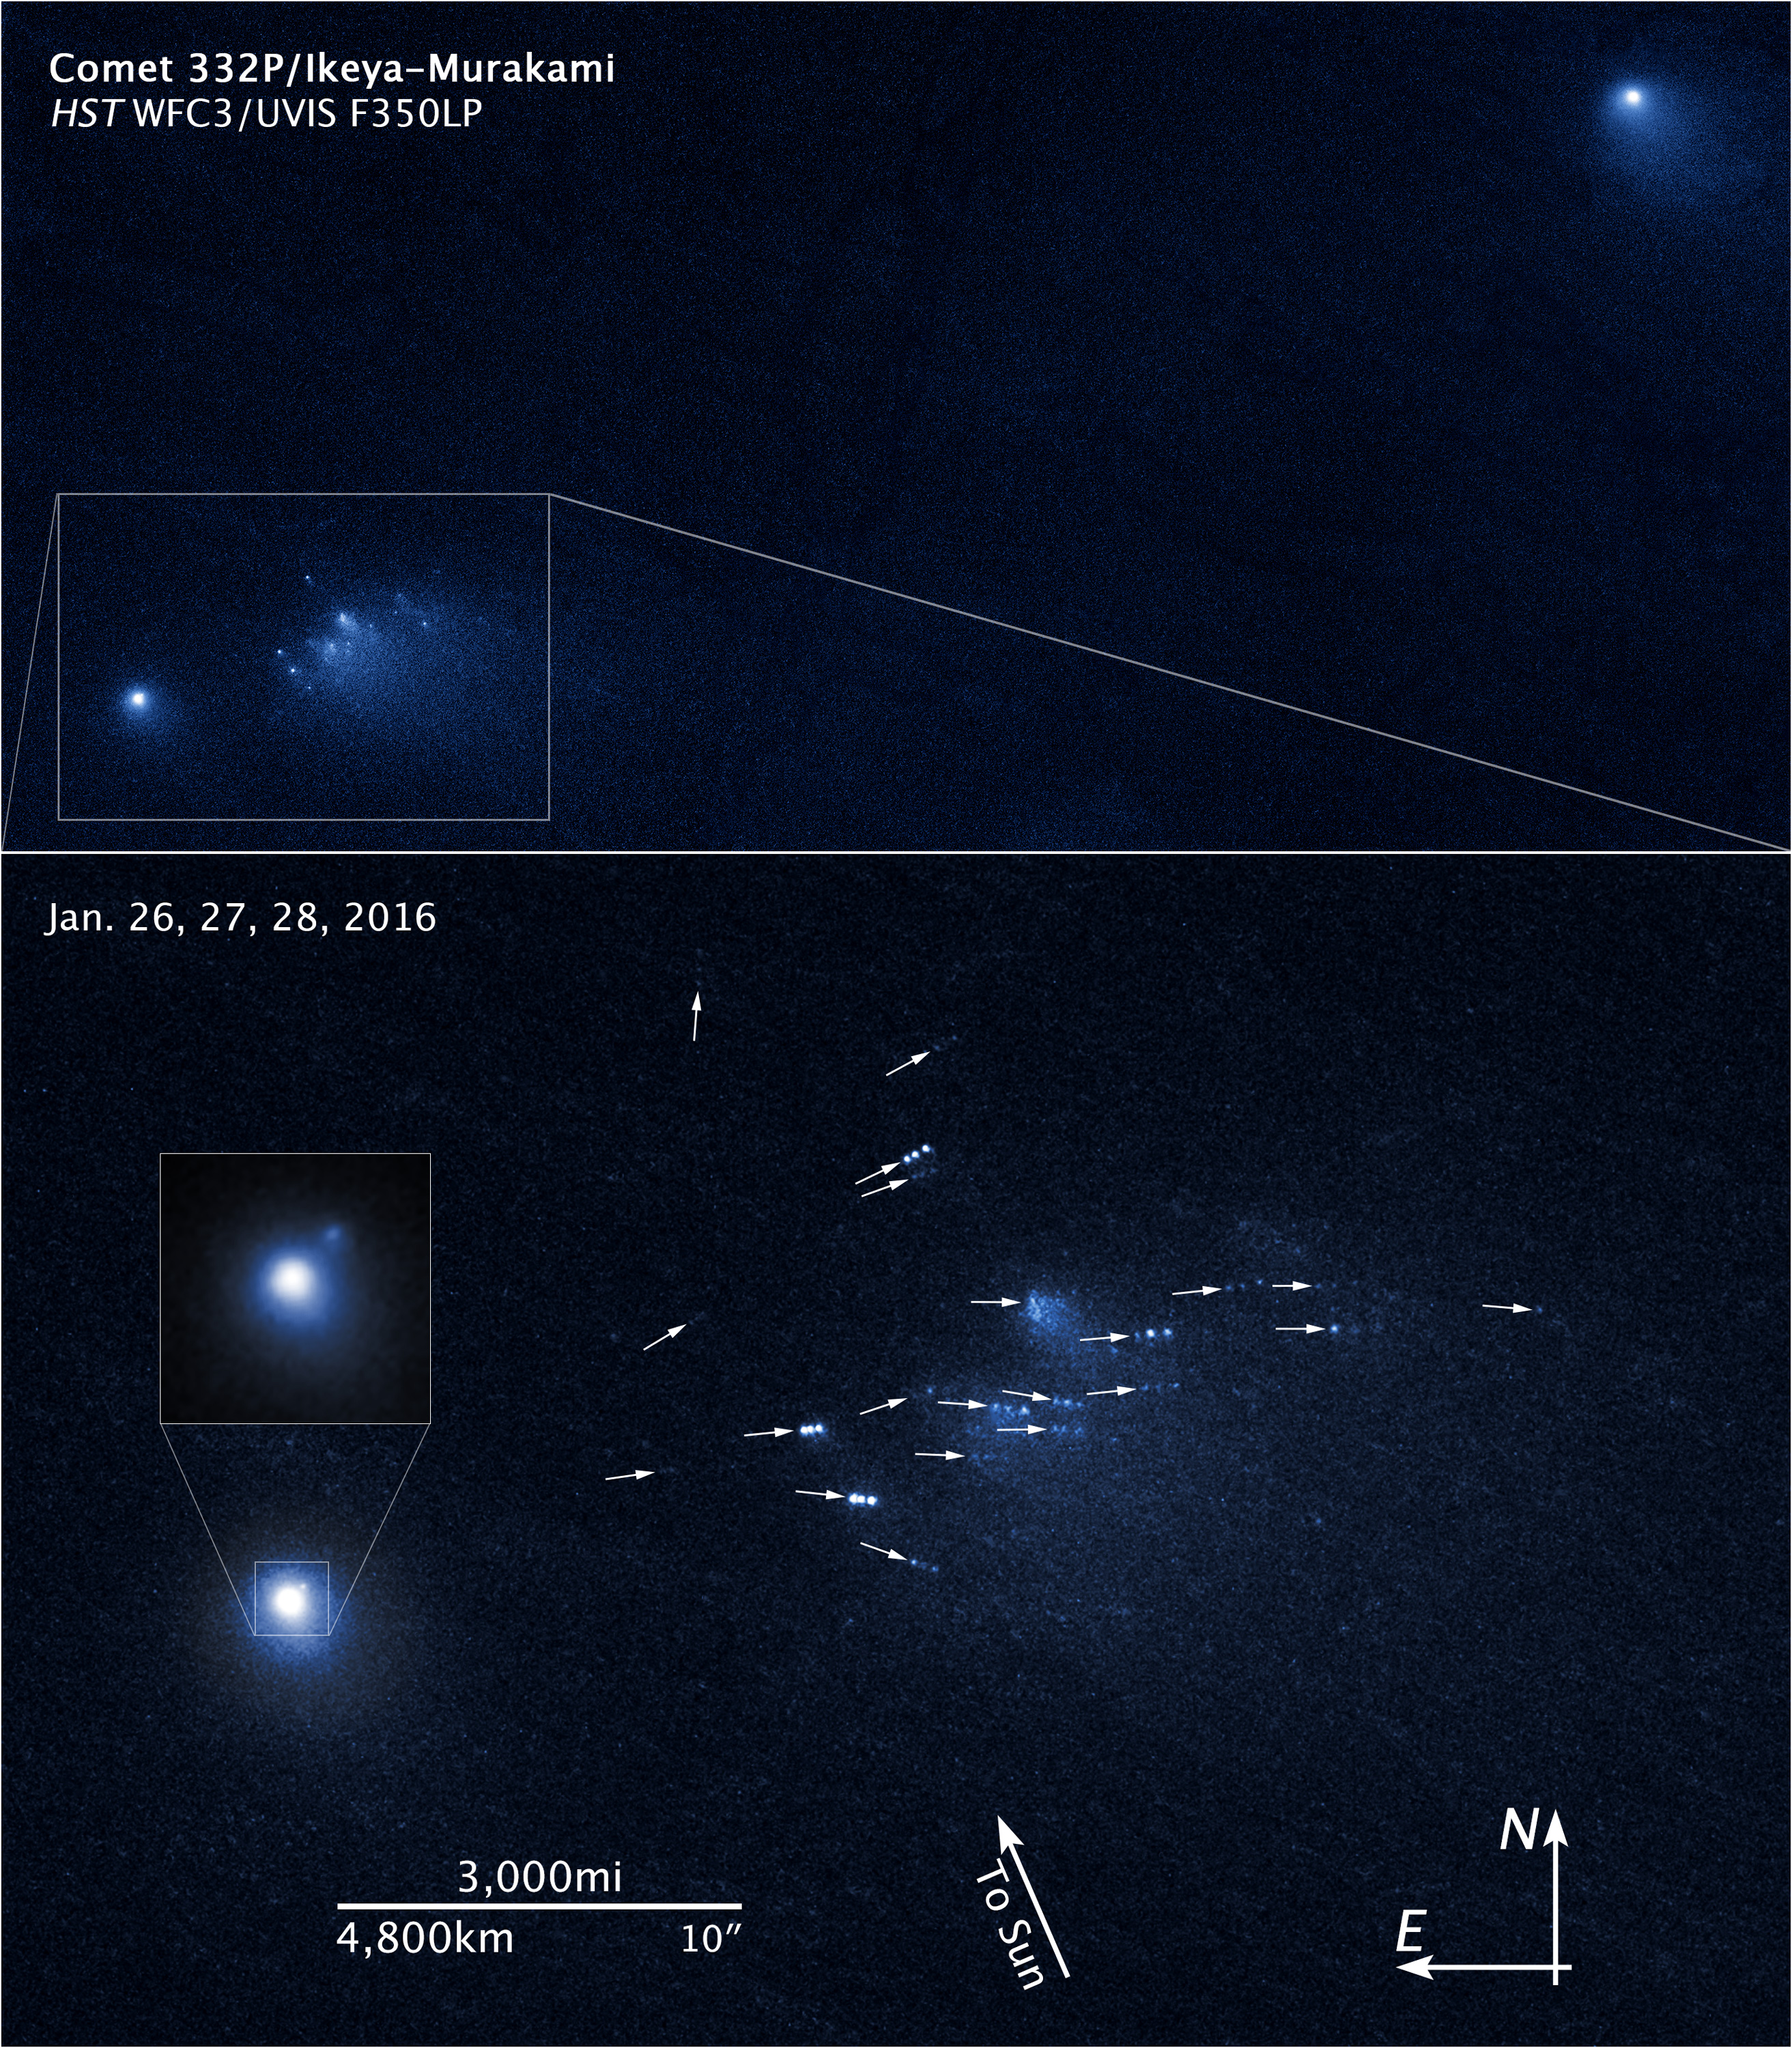

Comet 332P Annotated Compass Image

Object Name: Comet 332P/Ikeya-Murakami
Object Description: Short-period comet
Instrument: HST/WFC3/UVIS
Filters: F350LP 350nm (long pass)
Exposure Time: 100 minutes total exposure

Several images of Comet 332P were made by HST's WFC3/UVIS instrument on three consecutive days with a single filter, F350LP. The exposures from each day were combined into a single image. Color was added to the combined grayscale images using a color mapping.

Credit: NASA, ESA, and D. Jewitt (UCLA)